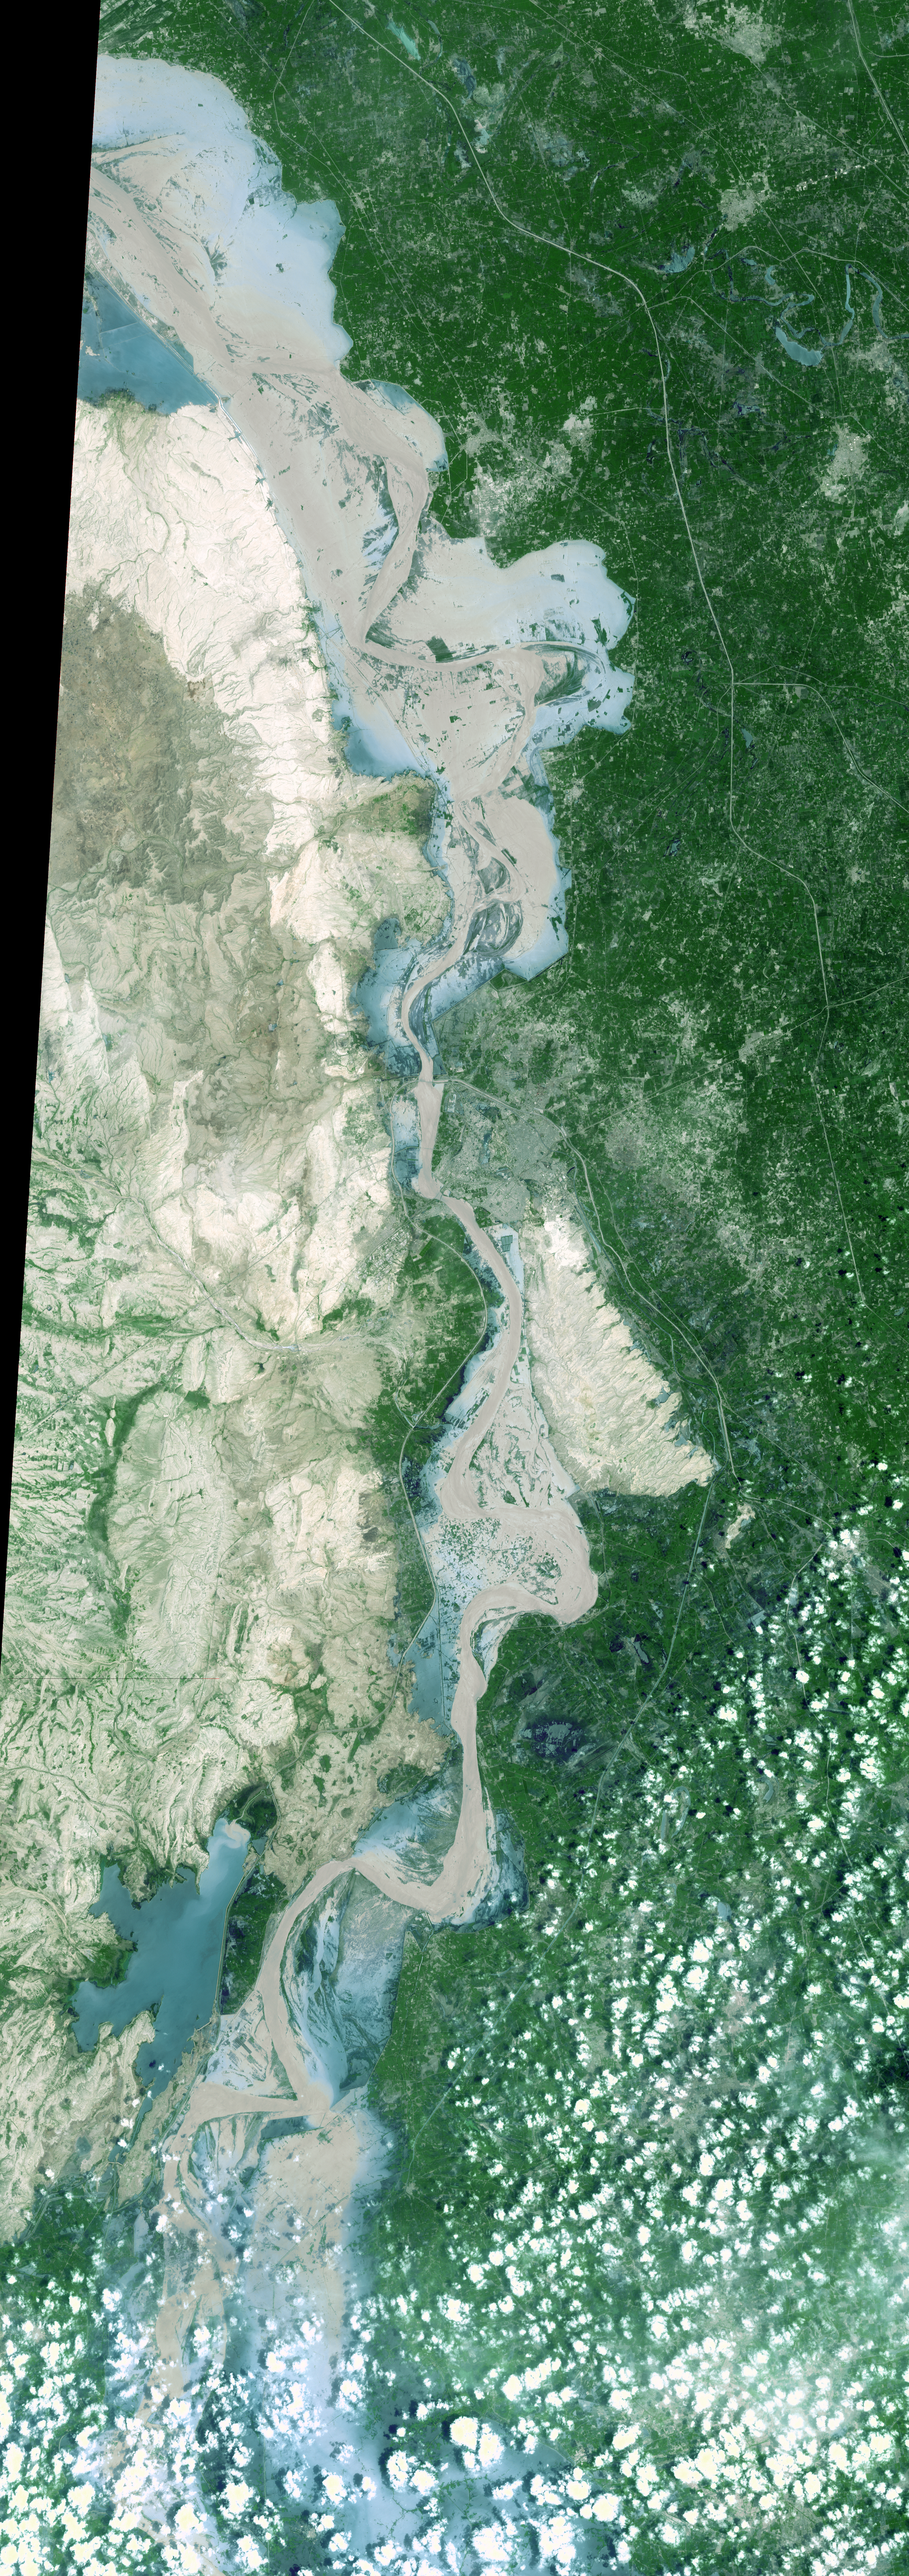

ASTER Maps Continued Pakistan Flooding

On Sept. 3, 2010, when the Advanced Spaceborne Thermal Emission and Reflection Radiometer (ASTER) instrument on NASA’s Terra spacecraft captured this image strip over the Indus River in Pakistan, severe flooding was still causing a major humanitarian crisis in Pakistan. The city of Hyderabad is near the middle of the image. In this simulated natural-color image, vegetation is green, muddy water is light brown and clearer water is blue-green. The ASTER image is located at 25.2 degrees north latitude, 68.4 degrees east longitude. The image covers an area of 60 by 169 kilometers (37 by 118 miles).

With its 14 spectral bands from the visible to the thermal infrared wavelength region and its high spatial resolution of 15 to 90 meters (about 50 to 300 feet), ASTER images Earth to map and monitor the changing surface of our planet. ASTER is one of five Earth-observing instruments launched Dec. 18, 1999, on Terra. The instrument was built by Japan’s Ministry of Economy, Trade and Industry. A joint U.S./Japan science team is responsible for validation and calibration of the instrument and data products.

The broad spectral coverage and high spectral resolution of ASTER provides scientists in numerous disciplines with critical information for surface mapping and monitoring of dynamic conditions and temporal change. Example applications are: monitoring glacial advances and retreats; monitoring potentially active volcanoes; identifying crop stress; determining cloud morphology and physical properties; wetlands evaluation; thermal pollution monitoring; coral reef degradation; surface temperature mapping of soils and geology; and measuring surface heat balance.

The U.S. science team is located at NASA’s Jet Propulsion Laboratory, Pasadena, Calif. The Terra mission is part of NASA’s Science Mission Directorate, Washington, D.C.

Credit: NASA/GSFC/METI/ERSDAC/JAROS, and U.S./Japan ASTER Science Team